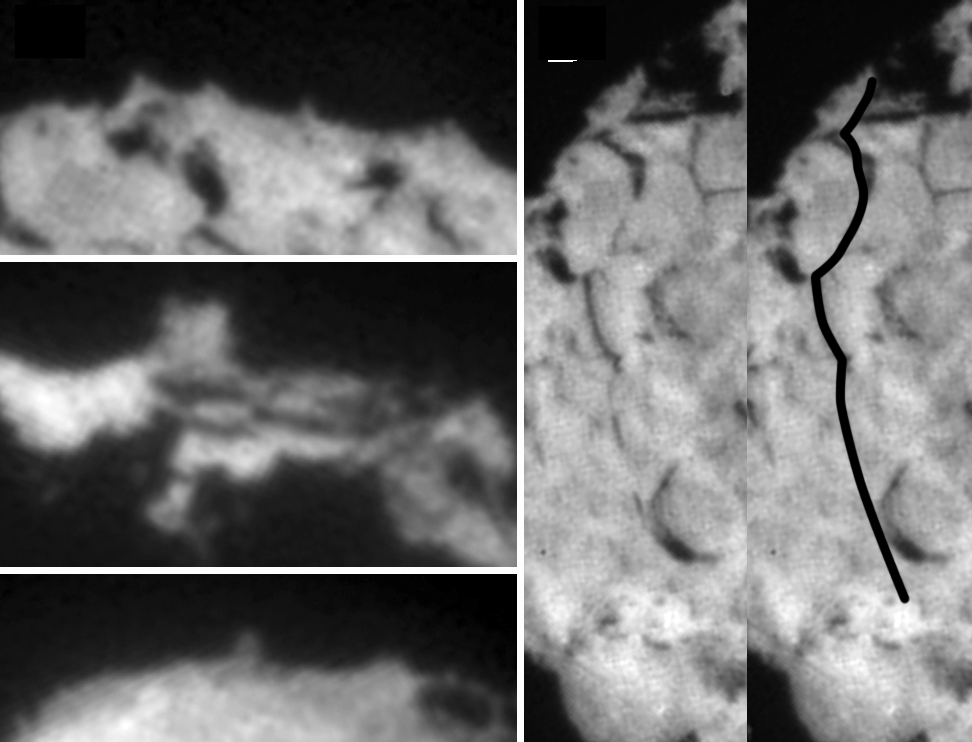

Wild 2 Features

Figure 1

These images taken by NASA’s Stardust spacecraft highlight the diverse features that make up the surface of comet Wild 2. Side A (see Figure 1) shows a variety of small pinnacles and mesas seen on the limb of the comet. Side B (see Figure 1) shows the location of a 2-kilometer (1.2-mile) series of aligned scarps, or cliffs, that are best seen in the stereo images.

Credit: NASA/JPL-Caltech